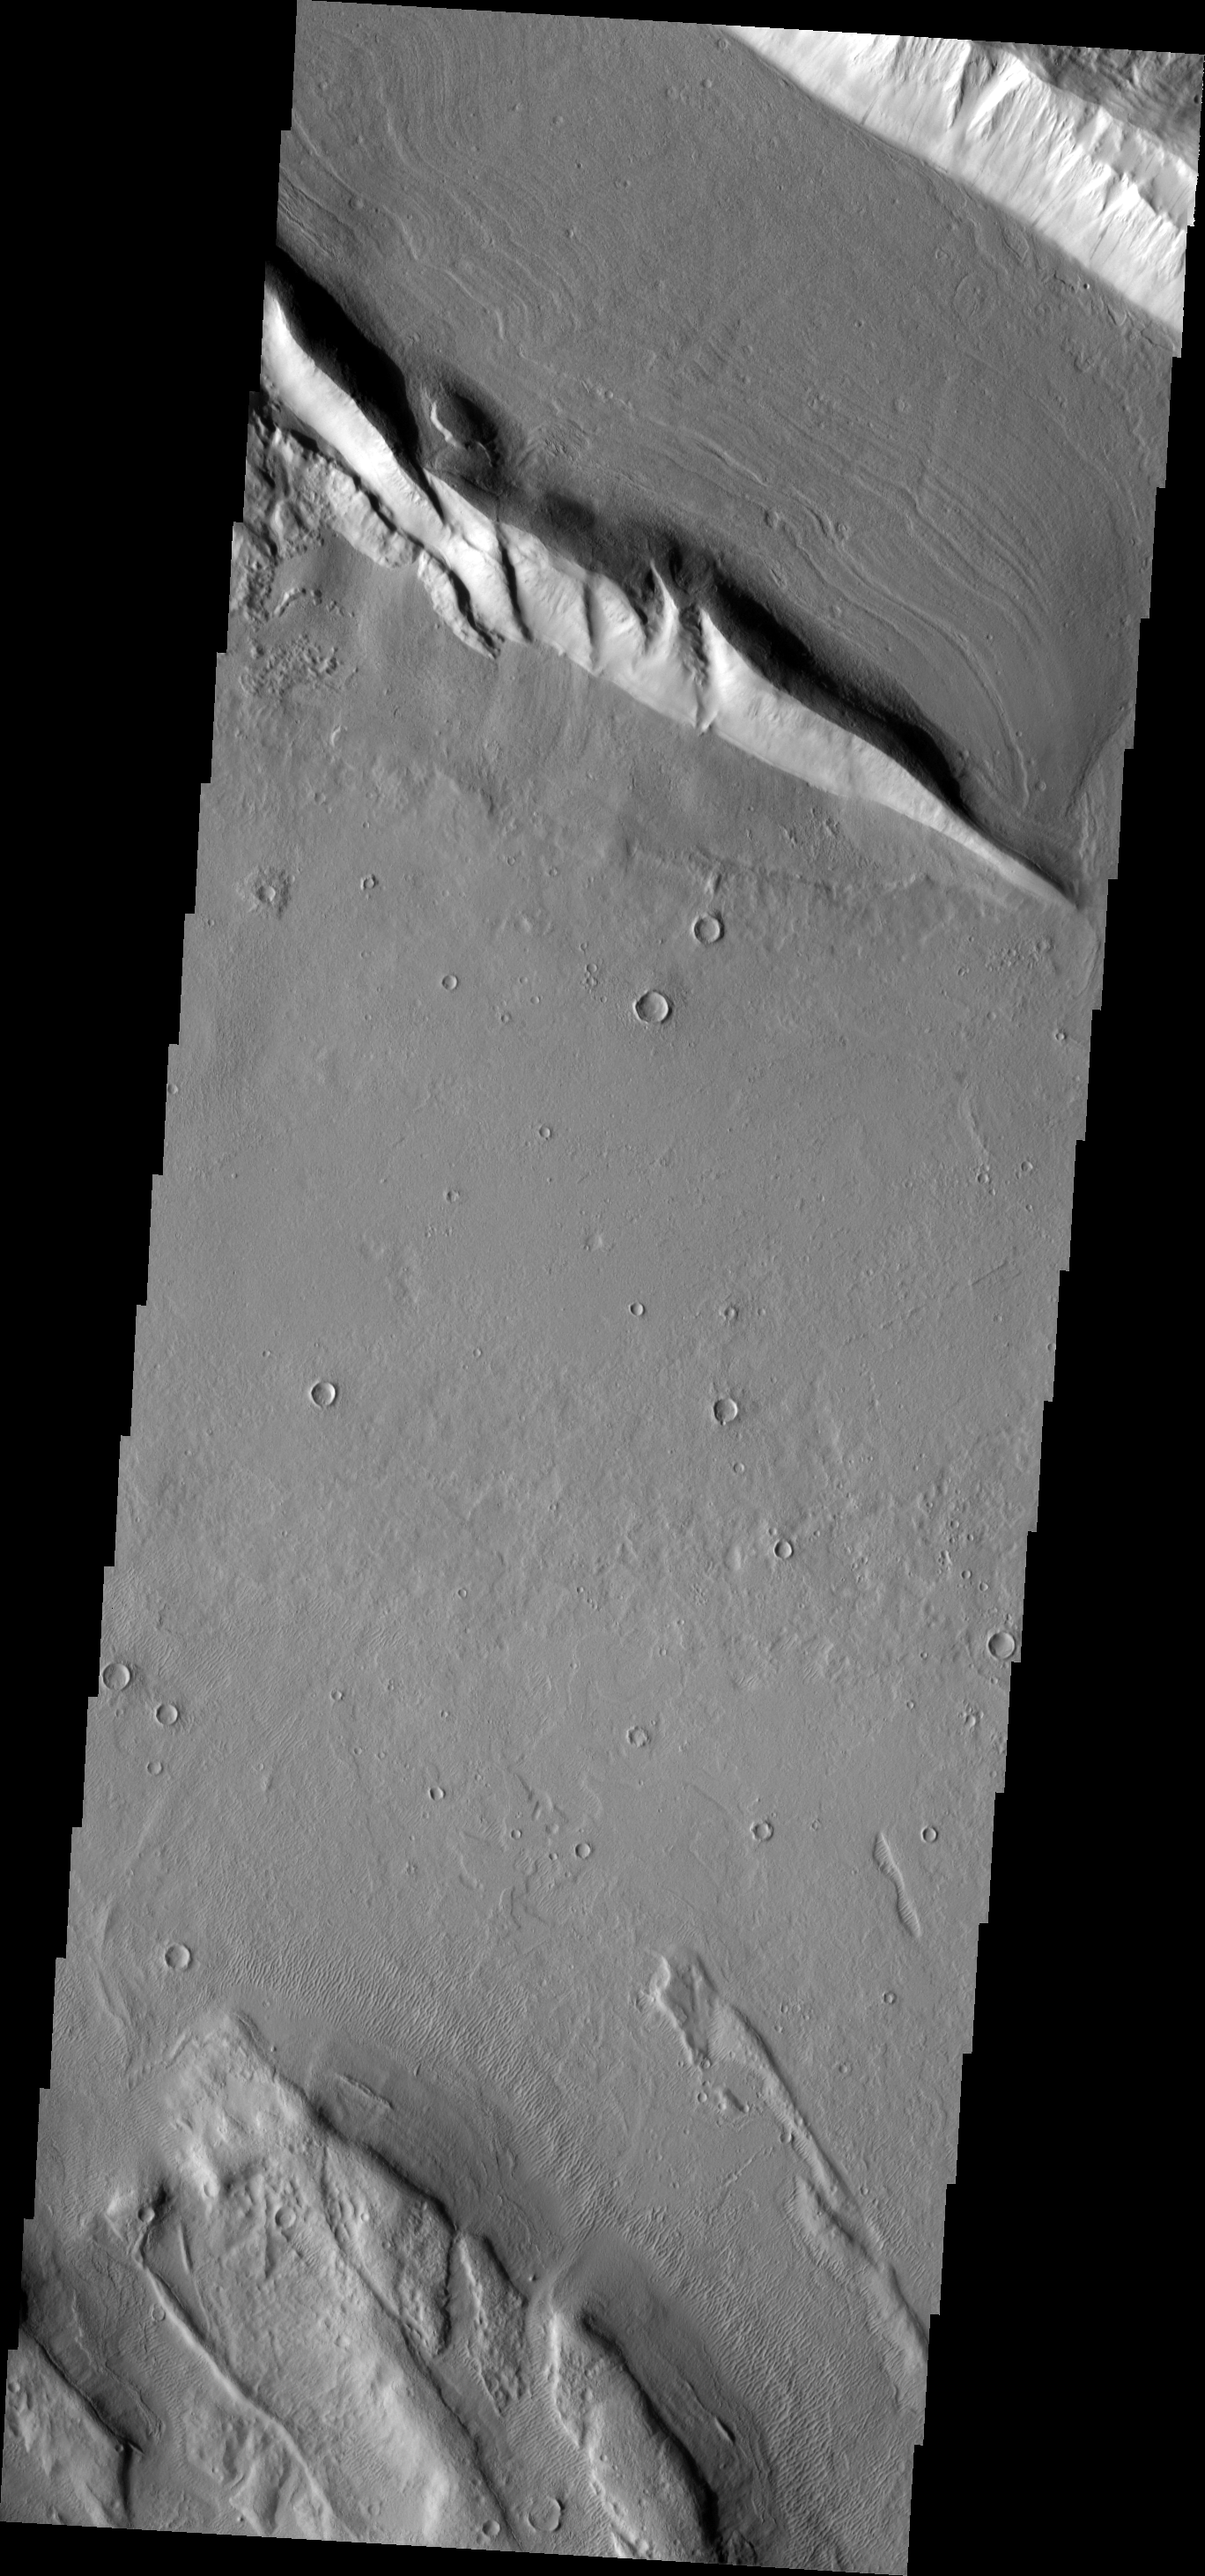

Faulting

The ridge in the upper portion of this image is located in Acheron Fossae, a large, arcuate set of faulted ridges north of Lycus Sulci and Olympus Mons.

Image information: VIS instrument. Latitude 35.7N, Longitude 229.8E. 19 meter/pixel resolution.

Please see the THEMIS Data Citation Note for details on crediting THEMIS images.

Note: this THEMIS visual image has not been radiometrically nor geometrically calibrated for this preliminary release. An empirical correction has been performed to remove instrumental effects. A linear shift has been applied in the cross-track and down-track direction to approximate spacecraft and planetary motion. Fully calibrated and geometrically projected images will be released through the Planetary Data System in accordance with Project policies at a later time.

NASA’s Jet Propulsion Laboratory manages the 2001 Mars Odyssey mission for NASA’s Office of Space Science, Washington, D.C. The Thermal Emission Imaging System (THEMIS) was developed by Arizona State University, Tempe, in collaboration with Raytheon Santa Barbara Remote Sensing. The THEMIS investigation is led by Dr. Philip Christensen at Arizona State University. Lockheed Martin Astronautics, Denver, is the prime contractor for the Odyssey project, and developed and built the orbiter. Mission operations are conducted jointly from Lockheed Martin and from JPL, a division of the California Institute of Technology in Pasadena.

Credit: NASA/JPL/ASU